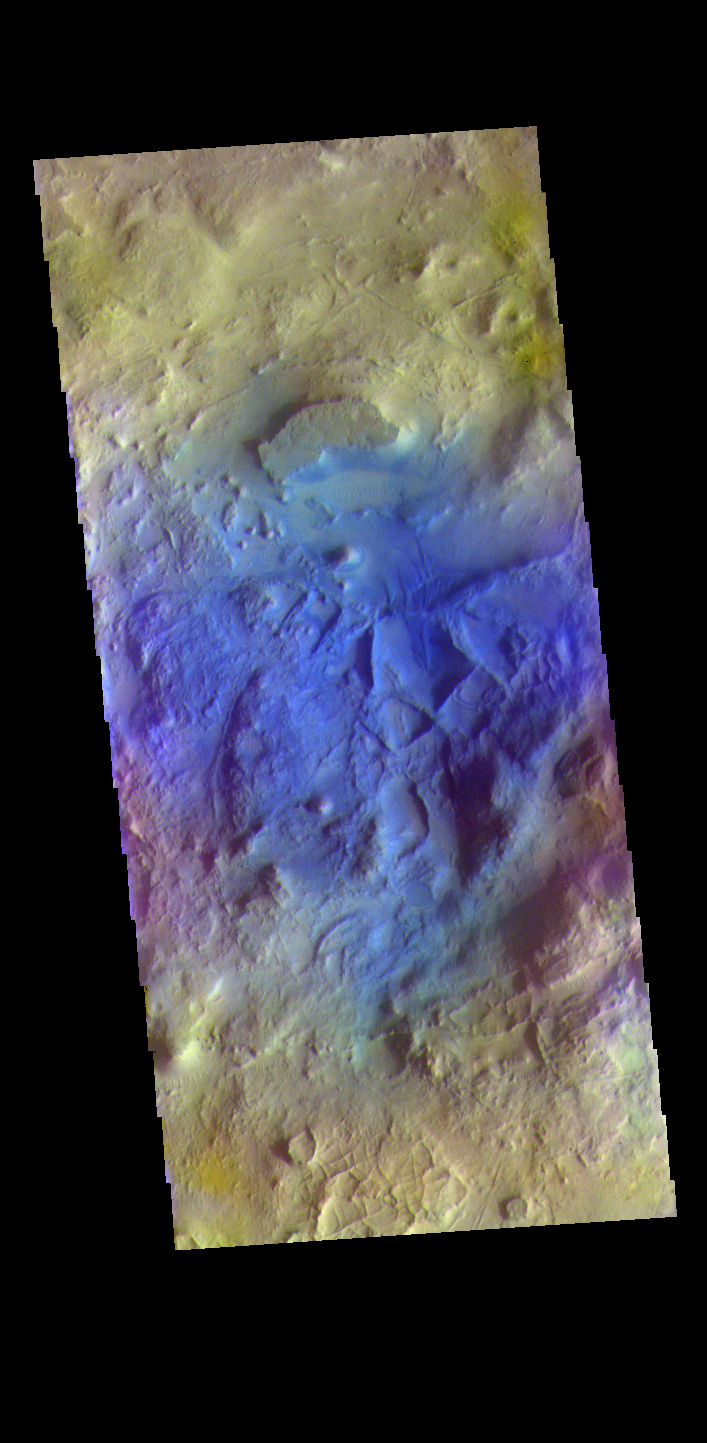

Terra Sabaea Crater – False Color

The THEMIS VIS camera contains 5 filters. The data from different filters can be combined in multiple ways to create a false color image. These false color images may reveal subtle variations of the surface not easily identified in a single band image. Today’s false color image shows part of the floor of an unnamed crater located in Terra Sabaea. The small linear ridges throughout the crater floor indicate that tectonics and erosion have played a part in creating the features seen today. Dark blue tones in this filter combination indicate basaltic sands.

Credit: NASA/JPL-Caltech/ASU